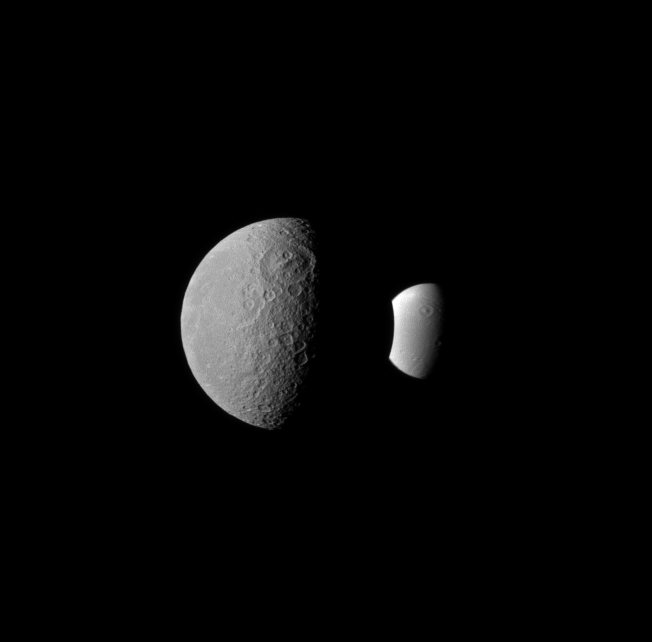

Look-alike Moons

Rhea and Dione seem like dark and light fraternal twins in this Cassini spacecraft image, with each of these two Saturnian moons displaying a large crater oriented similarly in the northern hemisphere.

Rhea, on the left, is closer to the Cassini spacecraft than Dione in this view. Saturn is out-of-frame, far to the right of this view.

Lit terrain seen here is on the anti-Saturn side of Rhea (1,528 kilometers, or 949 miles across) and the leading hemisphere of Dione (1,123 kilometers, or 698 miles across). North on the moons is up.

The image was taken in visible blue light with the Cassini spacecraft narrow-angle camera on Feb. 3, 2011. The view was acquired at a distance of approximately 1.2 million kilometers (746,000 miles) from Rhea and at a Sun-Rhea-spacecraft, or phase, angle of 75 degrees. The view was acquired at a distance of approximately 1.9 million kilometers (1.2 million miles) from Dione and at a Sun-Dione-spacecraft, or phase, angle of 75 degrees. Image scale is 7 kilometers (4 miles) per pixel on Rhea and 11 kilometers (7 miles) per pixel on Dione.

The Cassini-Huygens mission is a cooperative project of NASA, the European Space Agency and the Italian Space Agency. The Jet Propulsion Laboratory, a division of the California Institute of Technology in Pasadena, manages the mission for NASA’s Science Mission Directorate, Washington, D.C. The Cassini orbiter and its two onboard cameras were designed, developed and assembled at JPL. The imaging operations center is based at the Space Science Institute in Boulder, Colo.

Credit: NASA/JPL/Space Science Institute